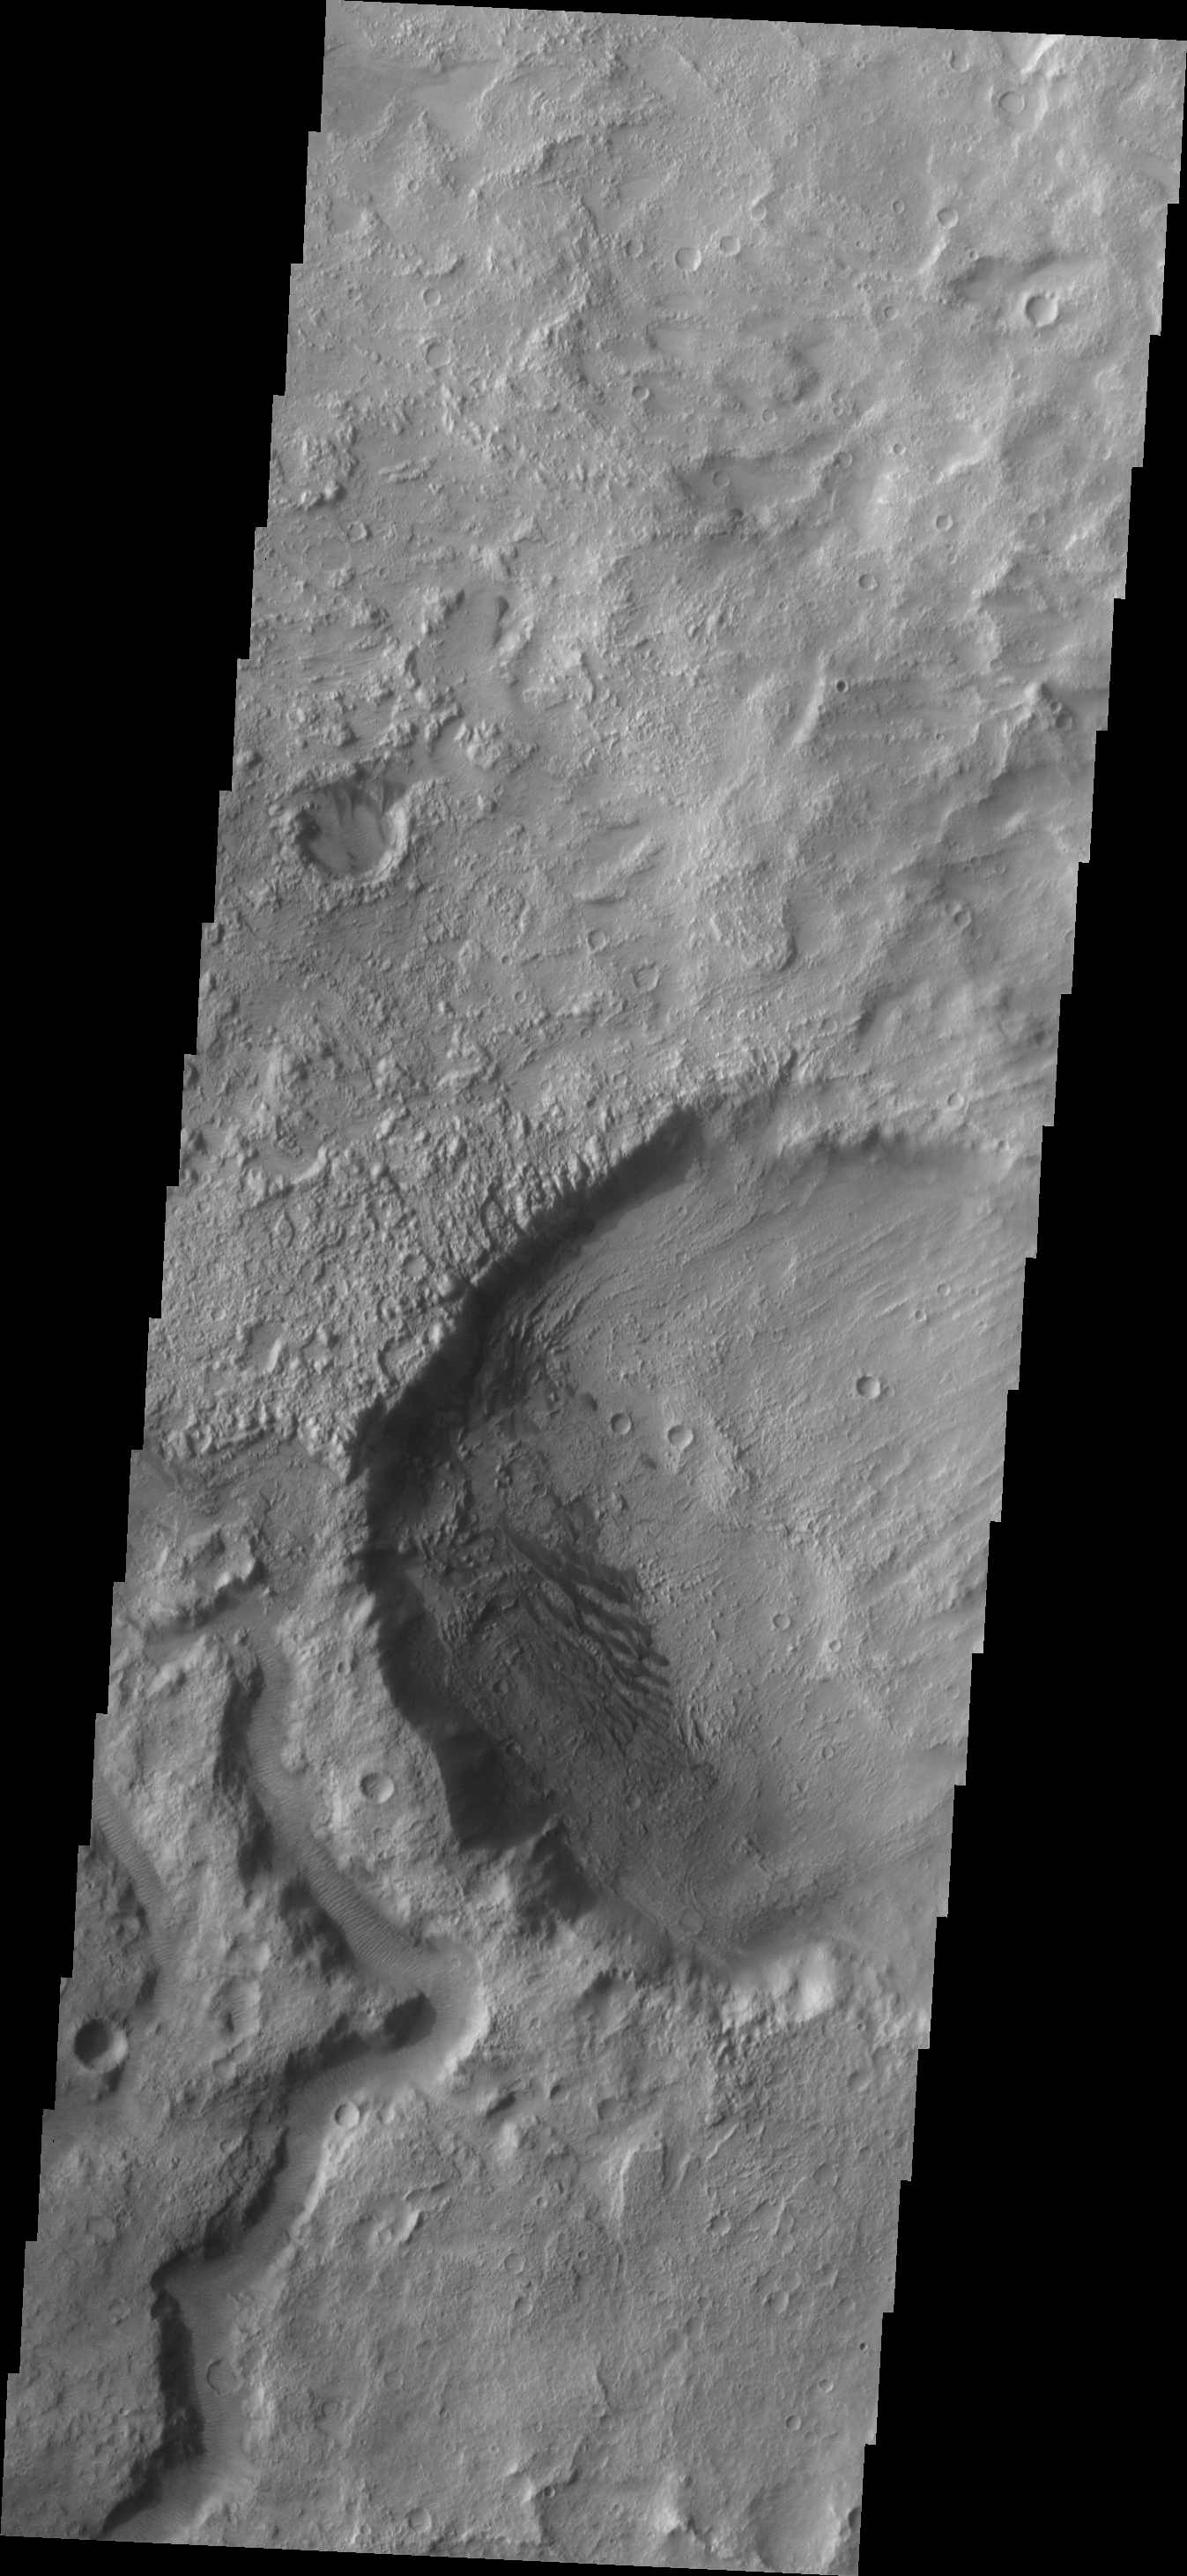

Dunes and Channel

This VIS image shows part of Tagus Valles and a small field of dunes in an unnamed crater.

Image information: VIS instrument. Latitude -6.0N, Longitude 114.9E. 18 meter/pixel resolution.

Please see the THEMIS Data Citation Note for details on crediting THEMIS images.

Note: this THEMIS visual image has not been radiometrically nor geometrically calibrated for this preliminary release. An empirical correction has been performed to remove instrumental effects. A linear shift has been applied in the cross-track and down-track direction to approximate spacecraft and planetary motion. Fully calibrated and geometrically projected images will be released through the Planetary Data System in accordance with Project policies at a later time.

NASA’s Jet Propulsion Laboratory manages the 2001 Mars Odyssey mission for NASA’s Office of Space Science, Washington, D.C. The Thermal Emission Imaging System (THEMIS) was developed by Arizona State University, Tempe, in collaboration with Raytheon Santa Barbara Remote Sensing. The THEMIS investigation is led by Dr. Philip Christensen at Arizona State University. Lockheed Martin Astronautics, Denver, is the prime contractor for the Odyssey project, and developed and built the orbiter. Mission operations are conducted jointly from Lockheed Martin and from JPL, a division of the California Institute of Technology in Pasadena.

Credit: NASA/JPL/ASU